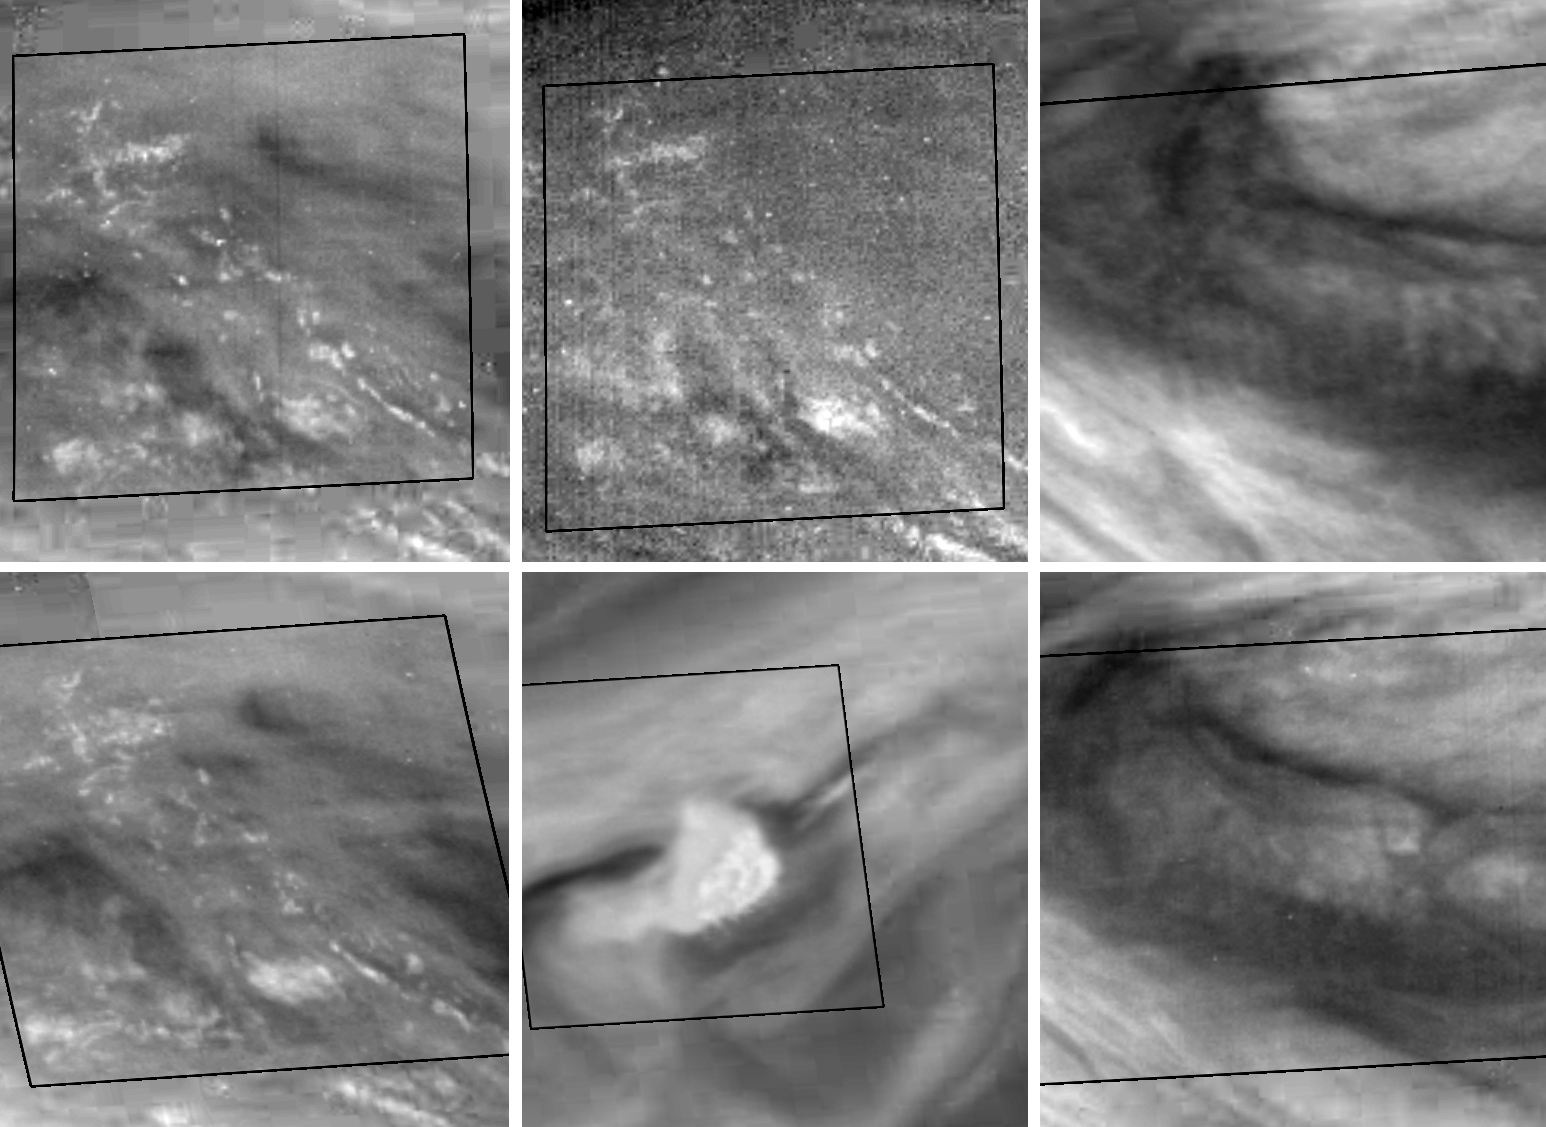

Features of Jupiter’s Great Red Spot

This montage features activity in the turbulent region of Jupiter’s Great Red Spot (GRS). Four sets of images of the GRS were taken through various filters of the Galileo imaging system over an 11.5 hour period on 26 June, 1996 Universal Time. The sequence was designed to reveal cloud motions. The top and bottom frames on the left are of the same area, northeast of the GRS, viewed through the methane (732 nm) filter but about 70 minutes apart. The top left and top middle frames are of the same area and at the same time, but the top middle frame is taken at a wavelength (886 nm) where methane absorbs more strongly. (Only high clouds can reflect sunlight in this wavelength.) Brightness differences are caused by the different depths of features in the two images. The bottom middle frame shows reflected light at a wavelength (757 nm) where there are essentially no absorbers in the Jovian atmosphere. The white spot is to the northwest of the GRS; its appearance at different wavelengths suggests that the brightest elements are 30 km higher than the surrounding clouds. The top and bottom frames on the right, taken nine hours apart and in the violet (415 nm) filter, show the time evolution of an atmospheric wave northeast of the GRS. Visible crests in the top right frame are much less apparent 9 hours later in the bottom right frame. The misalignment of the north-south wave crests with the observed northwestward local wind may indicate a shift in wind direction (wind shear) with height. The areas within the dark lines are “truth windows” or sections of the images which were transmitted to Earth using less data compression. Each of the six squares covers 4.8 degrees of latitude and longitude (about 6000 square kilometers). North is at the top of each frame.

Launched in October 1989, Galileo entered orbit around Jupiter on December 7, 1995. The spacecraft’s mission is to conduct detailed studies of the giant planet, its largest moons and the Jovian magnetic environment. The Jet Propulsion Laboratory, Pasadena, CA manages the mission for NASA’s Office of Space Science, Washington, DC.

Credit: NASA/JPL-Caltech